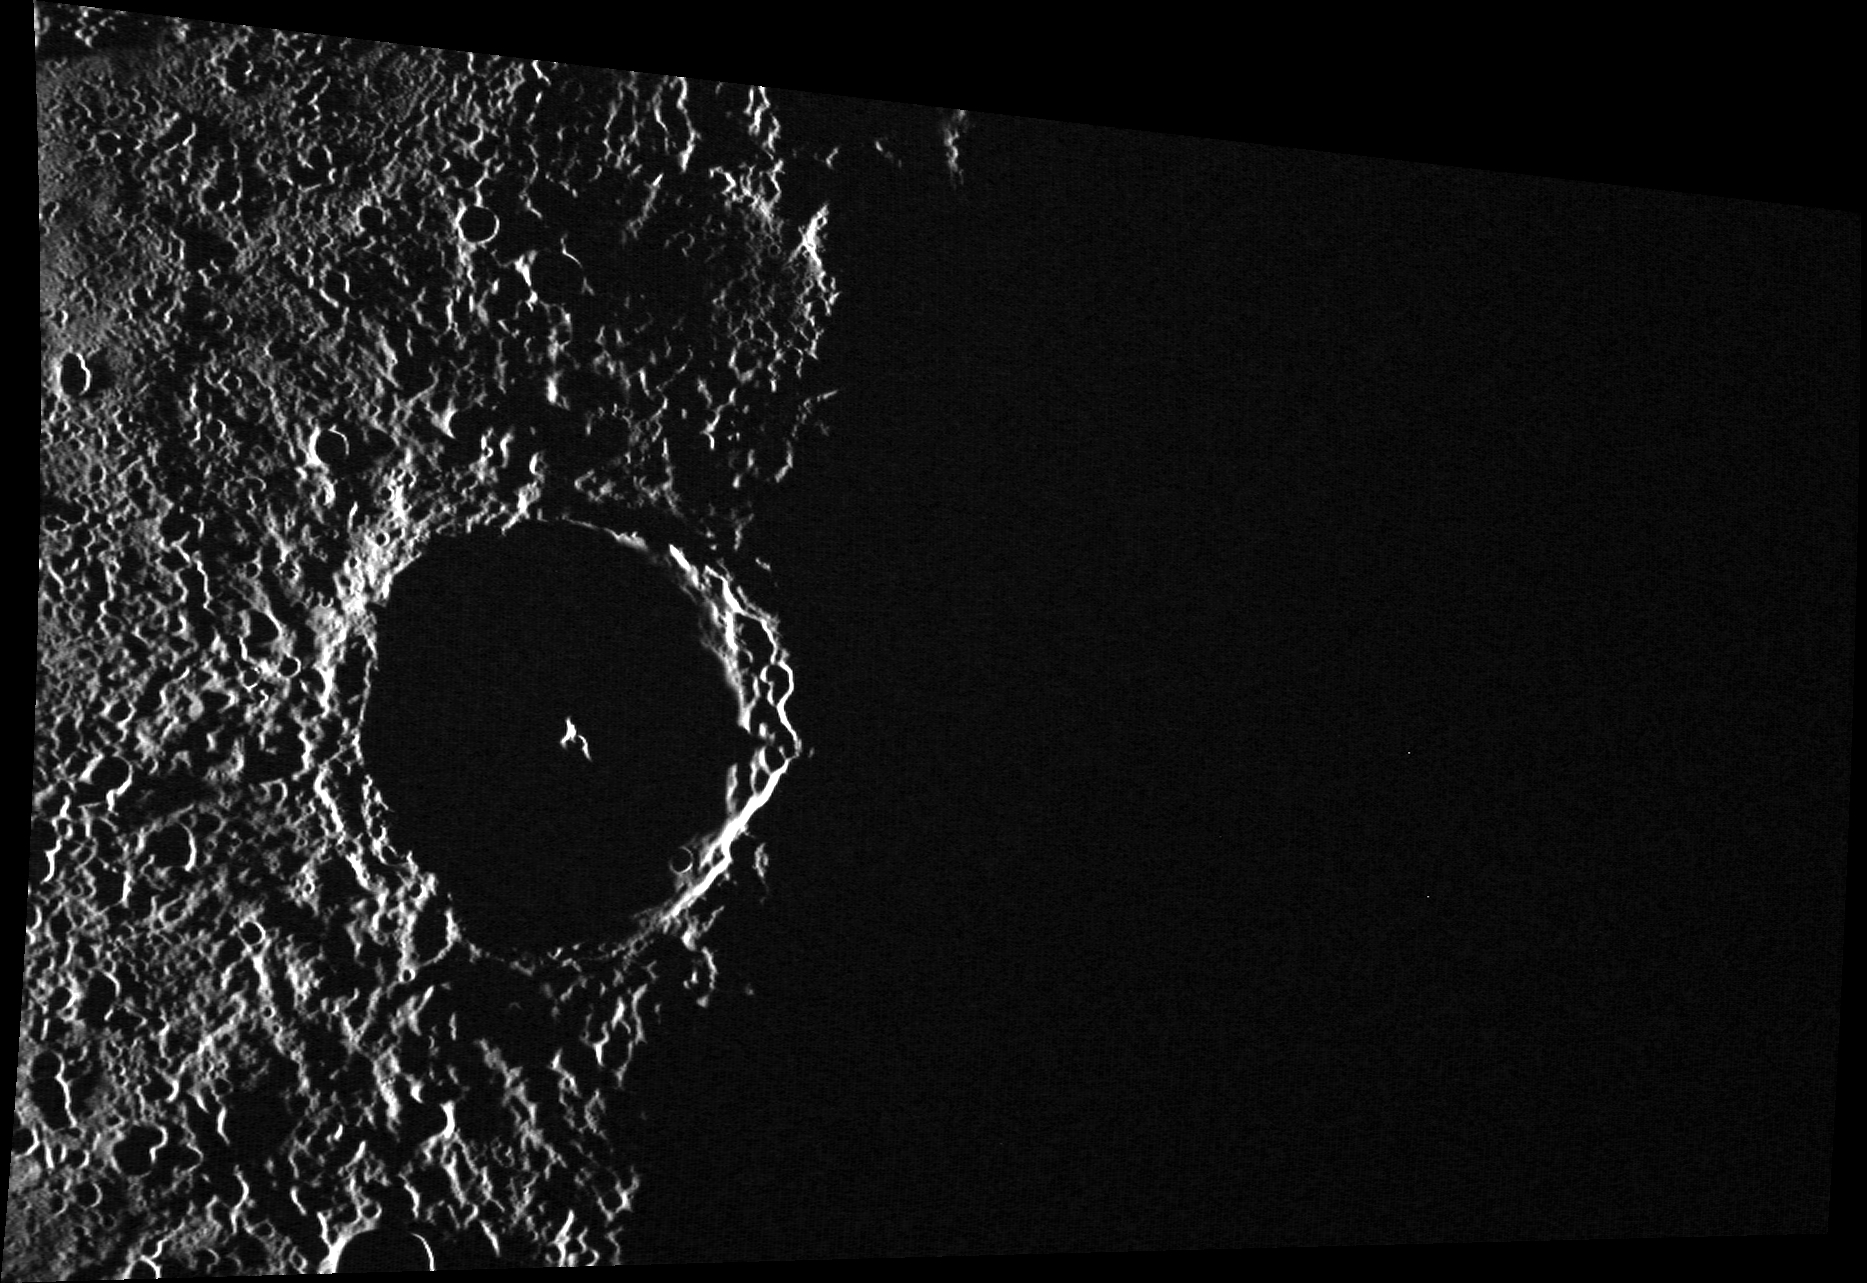

Hey! Where’d Everybody Go?

This image crosses the terminator, the transition between day and night. An observer located on Kosho’s illuminated central peak at the time this image was taken would see the sun setting over the horizon. This image, which shows the area just to the north of Kosho, was taken immediately before the image featured here.

This image was acquired as part of MDIS’s high-incidence-angle base map. The high-incidence-angle base map complements the surface morphology base map of MESSENGER’s primary mission that was acquired under generally more moderate incidence angles. High incidence angles, achieved when the Sun is near the horizon, result in long shadows that accentuate the small-scale topography of geologic features. The high-incidence-angle base map was acquired with an average resolution of 200 meters/pixel.

Date acquired: December 09, 2013
Image Mission Elapsed Time (MET): 28935228
Image ID: 5350994
Instrument: Wide Angle Camera (WAC) of the Mercury Dual Imaging System (MDIS)
WAC filter: 7 (748 nanometers)
Center Latitude: 60.08°
Center Longitude: 223.9° E
Resolution: 166 meters/pixel
Scale: Kosho crater is ~65 km (40 mi.) in diameter.
Incidence Angle: 91.6°
Emission Angle: 50.4°
Phase Angle: 142.0°

The MESSENGER spacecraft is the first ever to orbit the planet Mercury, and the spacecraft’s seven scientific instruments and radio science investigation are unraveling the history and evolution of the Solar System’s innermost planet. MESSENGER acquired over 150,000 images and extensive other data sets. MESSENGER is capable of continuing orbital operations until early 2015.

For information regarding the use of images, see the MESSENGER image use policy.

Credit: NASA/Johns Hopkins University Applied Physics Laboratory/Carnegie Institution of Washington